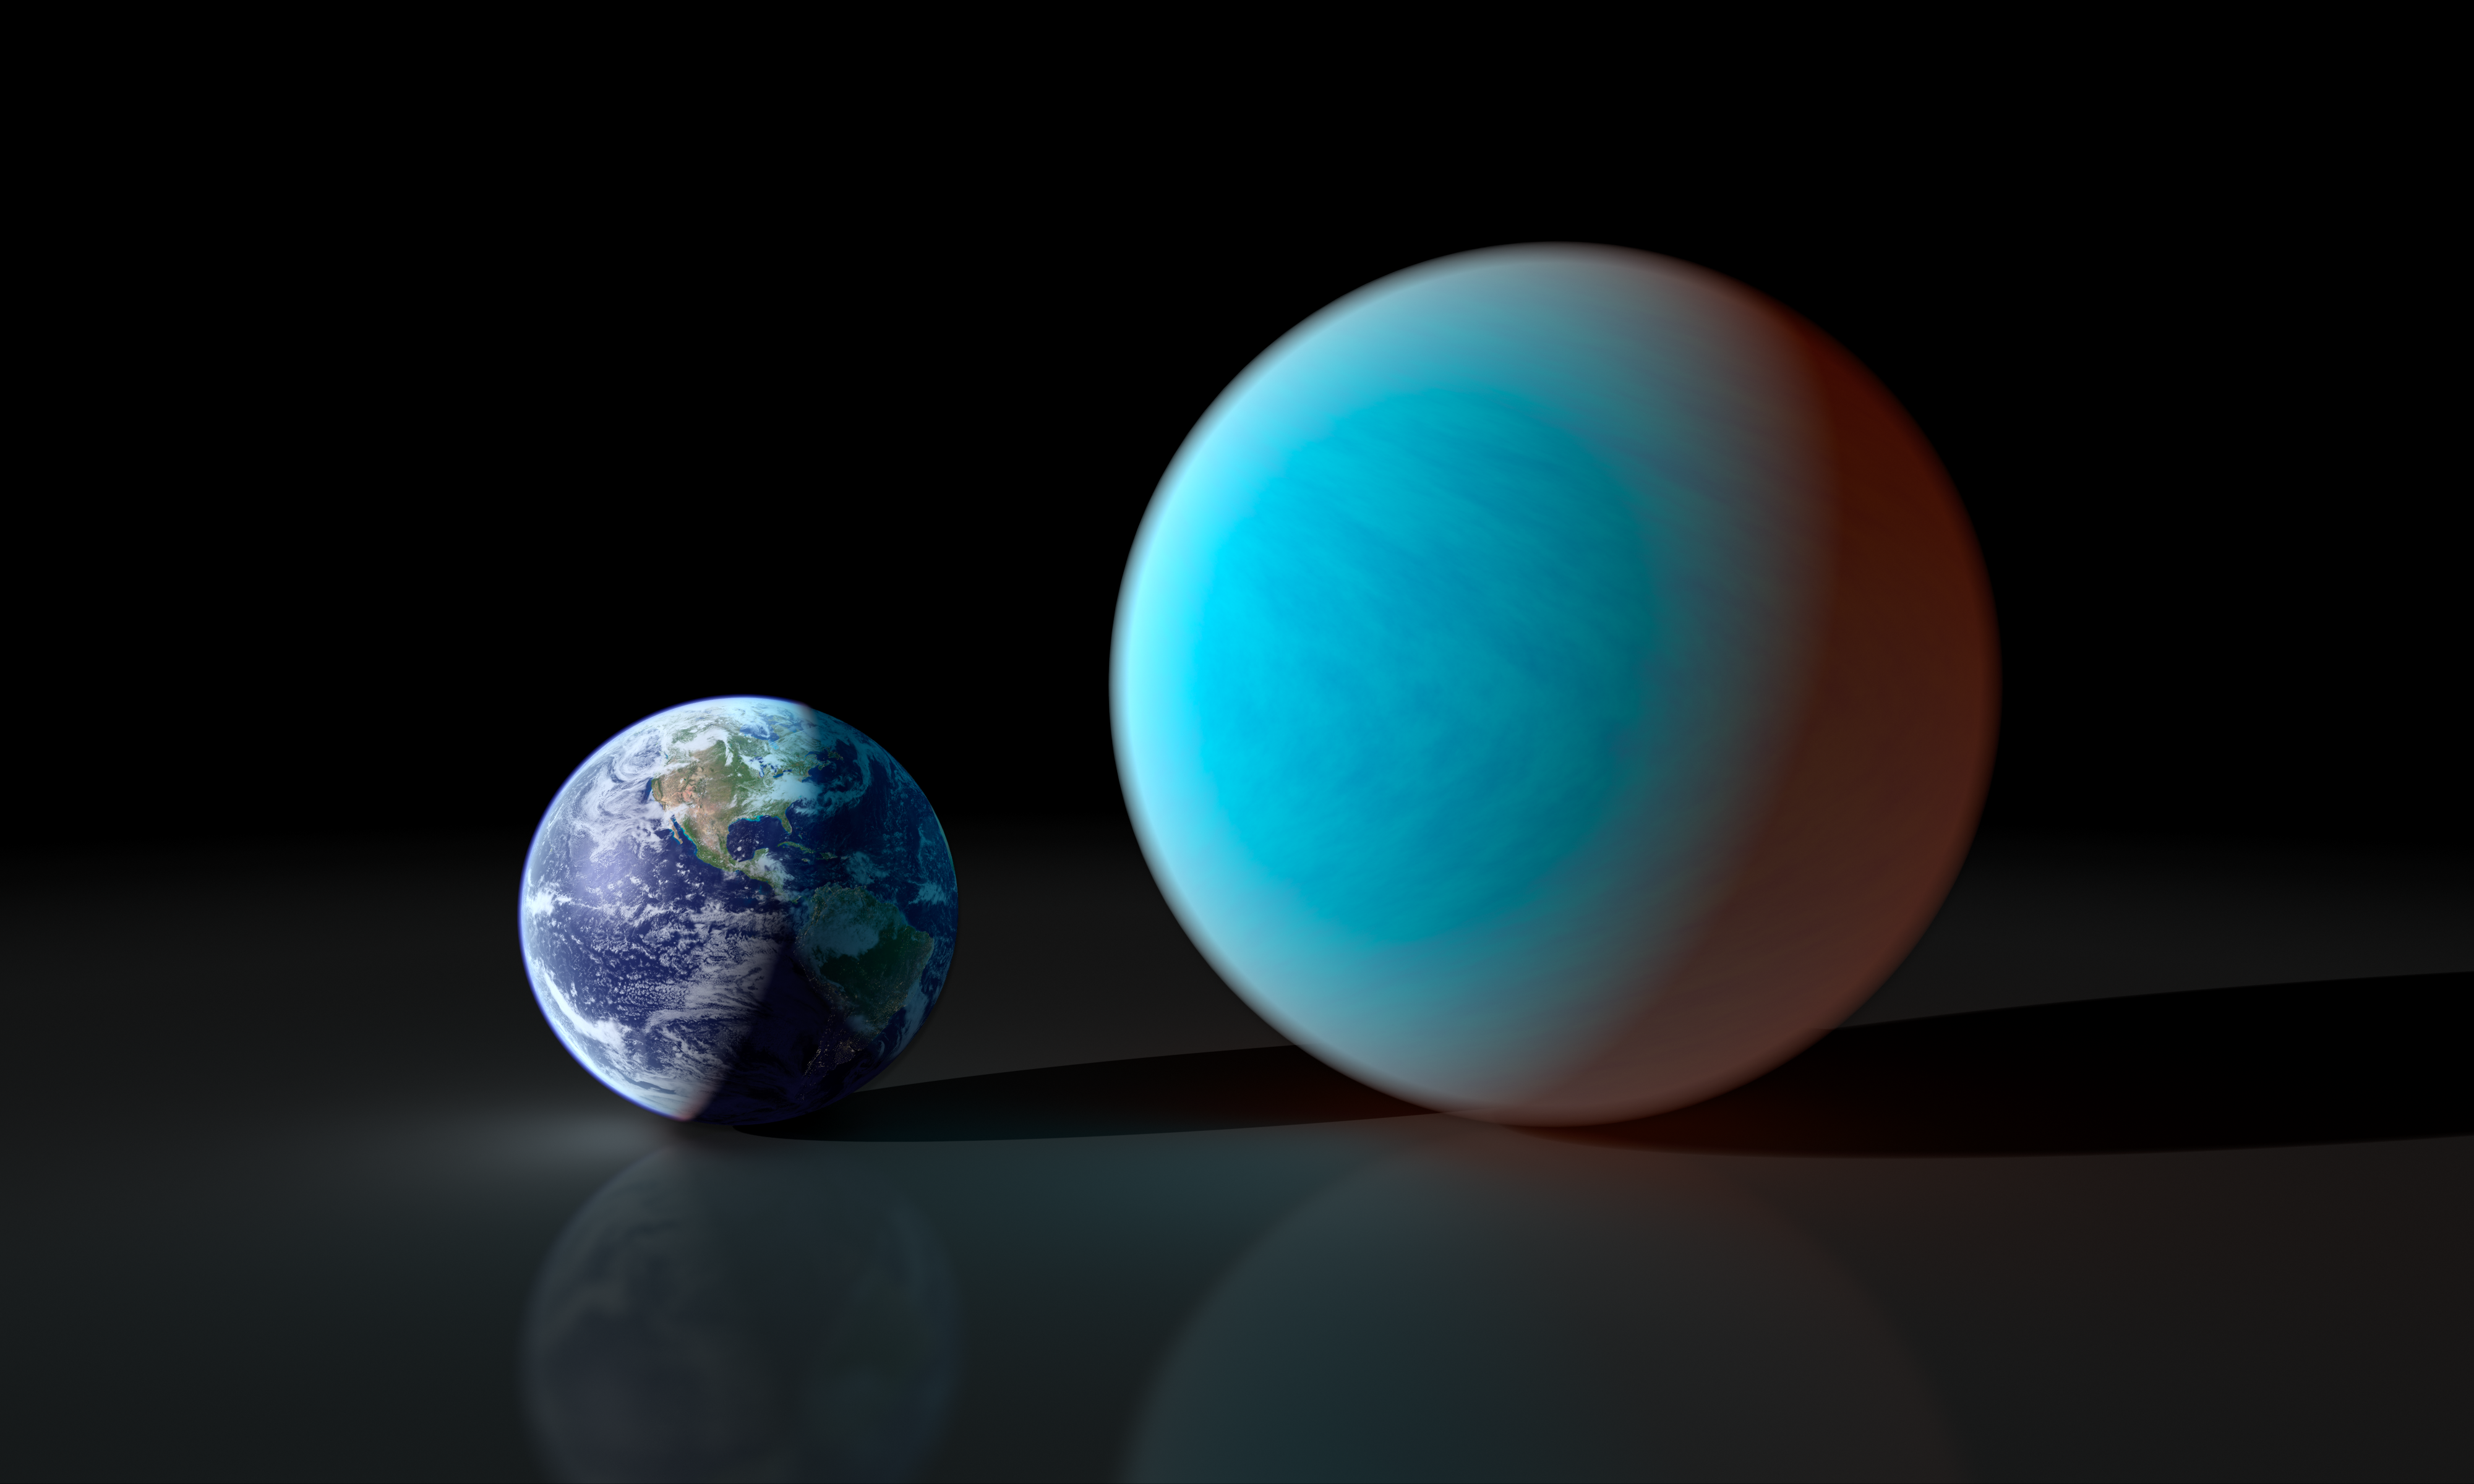

Earth and Super-Earth

This artists concept contrasts our familiar Earth with the exceptionally strange planet known as 55 Cancri e. While it is only about twice the size of the Earth, NASA's Spitzer Space Telescope has gathered surprising new details about this supersized and superheated world.

Astronomers first discovered 55 Cancri e in 2004, and continued investigation of the exoplanet has shown it to be a truly bizarre place. The world revolves around its sun-like star in the shortest time period of all known exoplanets just 17 hours and 40 minutes. (In other words, a year on 55 Cancri e lasts less than 18 hours.) The exoplanet orbits about 26 times closer to its star than Mercury, the most Sun-kissed planet in our solar system. Such proximity means that 55 Cancri e's surface roasts at a minimum of 3,200 degrees Fahrenheit (1,760 degrees Celsius).

The new observations with Spitzer reveal 55 Cancri e to have a mass 7.8 times and a radius just over twice that of Earth. Those properties place 55 Cancri e in the "super-Earth" class of exoplanets, a few dozen of which have been found. However, what makes this world so remarkable is the resulting low density derived from these measurements.

The Spitzer results suggest that about a fifth of the planet's mass must be made of light elements and compounds, including water. In the intense heat of 55 Cancri e's terribly close sun, those light materials would exist in a "supercritical" state, between that of a liquid and a gas, and might sizzle out of the planet's surface.

Only a handful of known super-Earths, however, cross the face of their stars as viewed from our vantage point in the cosmos. At just 40 light years away, 55 Cancri e stands as the smallest transiting super-Earth in our stellar neighborhood. In fact, 55 Cancri is so bright and close that it can be seen with the naked eye on a clear, dark night.

Credit: NASA/JPL-Caltech/R. Hurt (SSC)